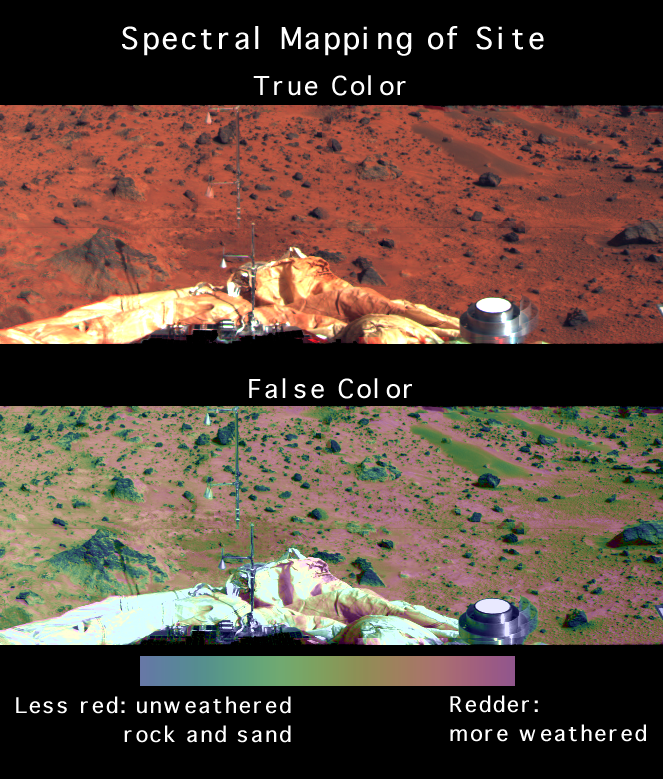

Spectral Mapping of Landing Site

The shapes of the spectra of surface materials can easily be measured from multispectral images. Measures of surface spectral properties can also be shown as false color overlain on an image to summarize spectral variations near the lander at a glance. The top image shows the region southeast of the lander in true color. In the bottom image of the same region, the strength of the kink in the spectrum at visible wavelengths (related to the abundance and particle size of weathered ferric iron minerals) is shown in false color. Blue rocks are the least weathered, red soils are most weathered, and green soils and rock faces show an intermediate state of weathering. The Atmospheric Structure Instrument/Meteorology Package (ASI/MET) is the mast and windsocks at left. The metallic object at lower right is a portion of the lander’s low-gain antenna.

Mars Pathfinder is the second in NASA’s Discovery program of low-cost spacecraft with highly focused science goals. The Jet Propulsion Laboratory, Pasadena, CA, developed and manages the Mars Pathfinder mission for NASA’s Office of Space Science, Washington, D.C. The Imager for Mars Pathfinder (IMP) was developed by the University of Arizona Lunar and Planetary Laboratory under contract to JPL. Peter Smith is the Principal Investigator. JPL is an operating division of the California Institute of Technology (Caltech).

Photojournal note: Sojourner spent 83 days of a planned seven-day mission exploring the Martian terrain, acquiring images, and taking chemical, atmospheric and other measurements. The final data transmission received from Pathfinder was at 10:23 UTC on September 27, 1997. Although mission managers tried to restore full communications during the following five months, the successful mission was terminated on March 10, 1998.

Credit: NASA/JPL/Johns Hopkins University